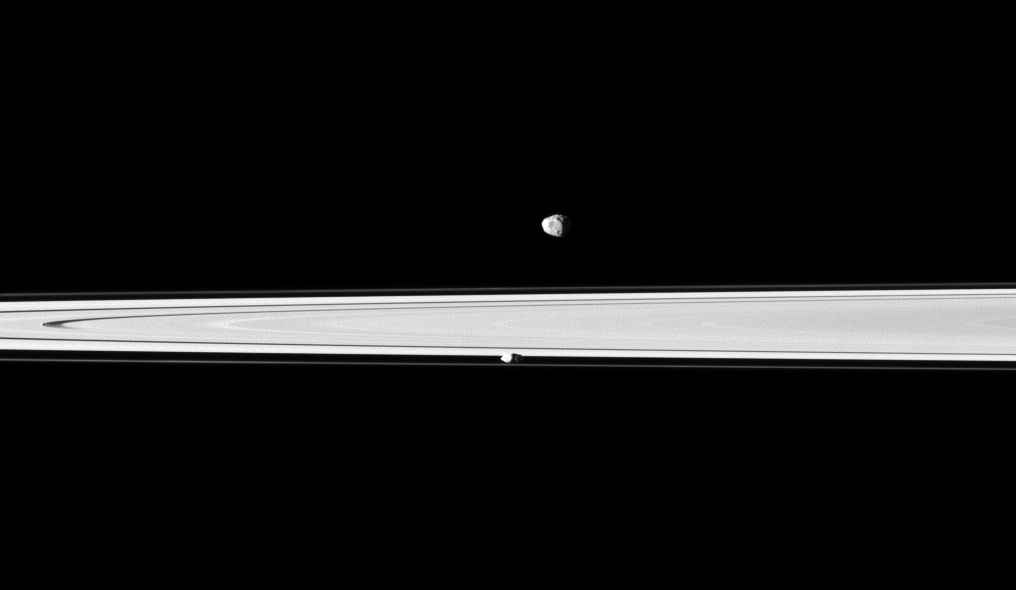

Chunks of Ice

A pair of Saturn’s small, icy satellites accompany the planet’s rings in this Cassini spacecraft snapshot.

Janus (179 kilometers, or 111 miles across) is farthest from Cassini here and occupies the top of the image. Prometheus (86 kilometers, or 53 miles across) orbits between the main rings and the thin F ring. The rings are between Janus and Prometheus. This view looks toward the northern, sunlit side of the rings from just above the ringplane.

The image was taken in visible green light with the Cassini spacecraft narrow-angle camera on April 9, 2010. The view was acquired at a distance of approximately 1 million kilometers (621,000 miles) from Prometheus and at a Sun-Prometheus-spacecraft, or phase, angle of 65 degrees. The view was acquired at a distance of approximately 1.1 million kilometers (684,000 miles) from Janus and at a sun-Janus-spacecraft, or phase, angle of 65 degrees. Image scale is about 6 kilometers (4 miles) per pixel on Prometheus and about 7 kilometers (4 miles) per pixel on Janus.

The Cassini-Huygens mission is a cooperative project of NASA, the European Space Agency and the Italian Space Agency. The Jet Propulsion Laboratory, a division of the California Institute of Technology in Pasadena, manages the mission for NASA’s Science Mission Directorate, Washington, D.C. The Cassini orbiter and its two onboard cameras were designed, developed and assembled at JPL. The imaging operations center is based at the Space Science Institute in Boulder, Colo.

Credit: NASA/JPL/Space Science Institute